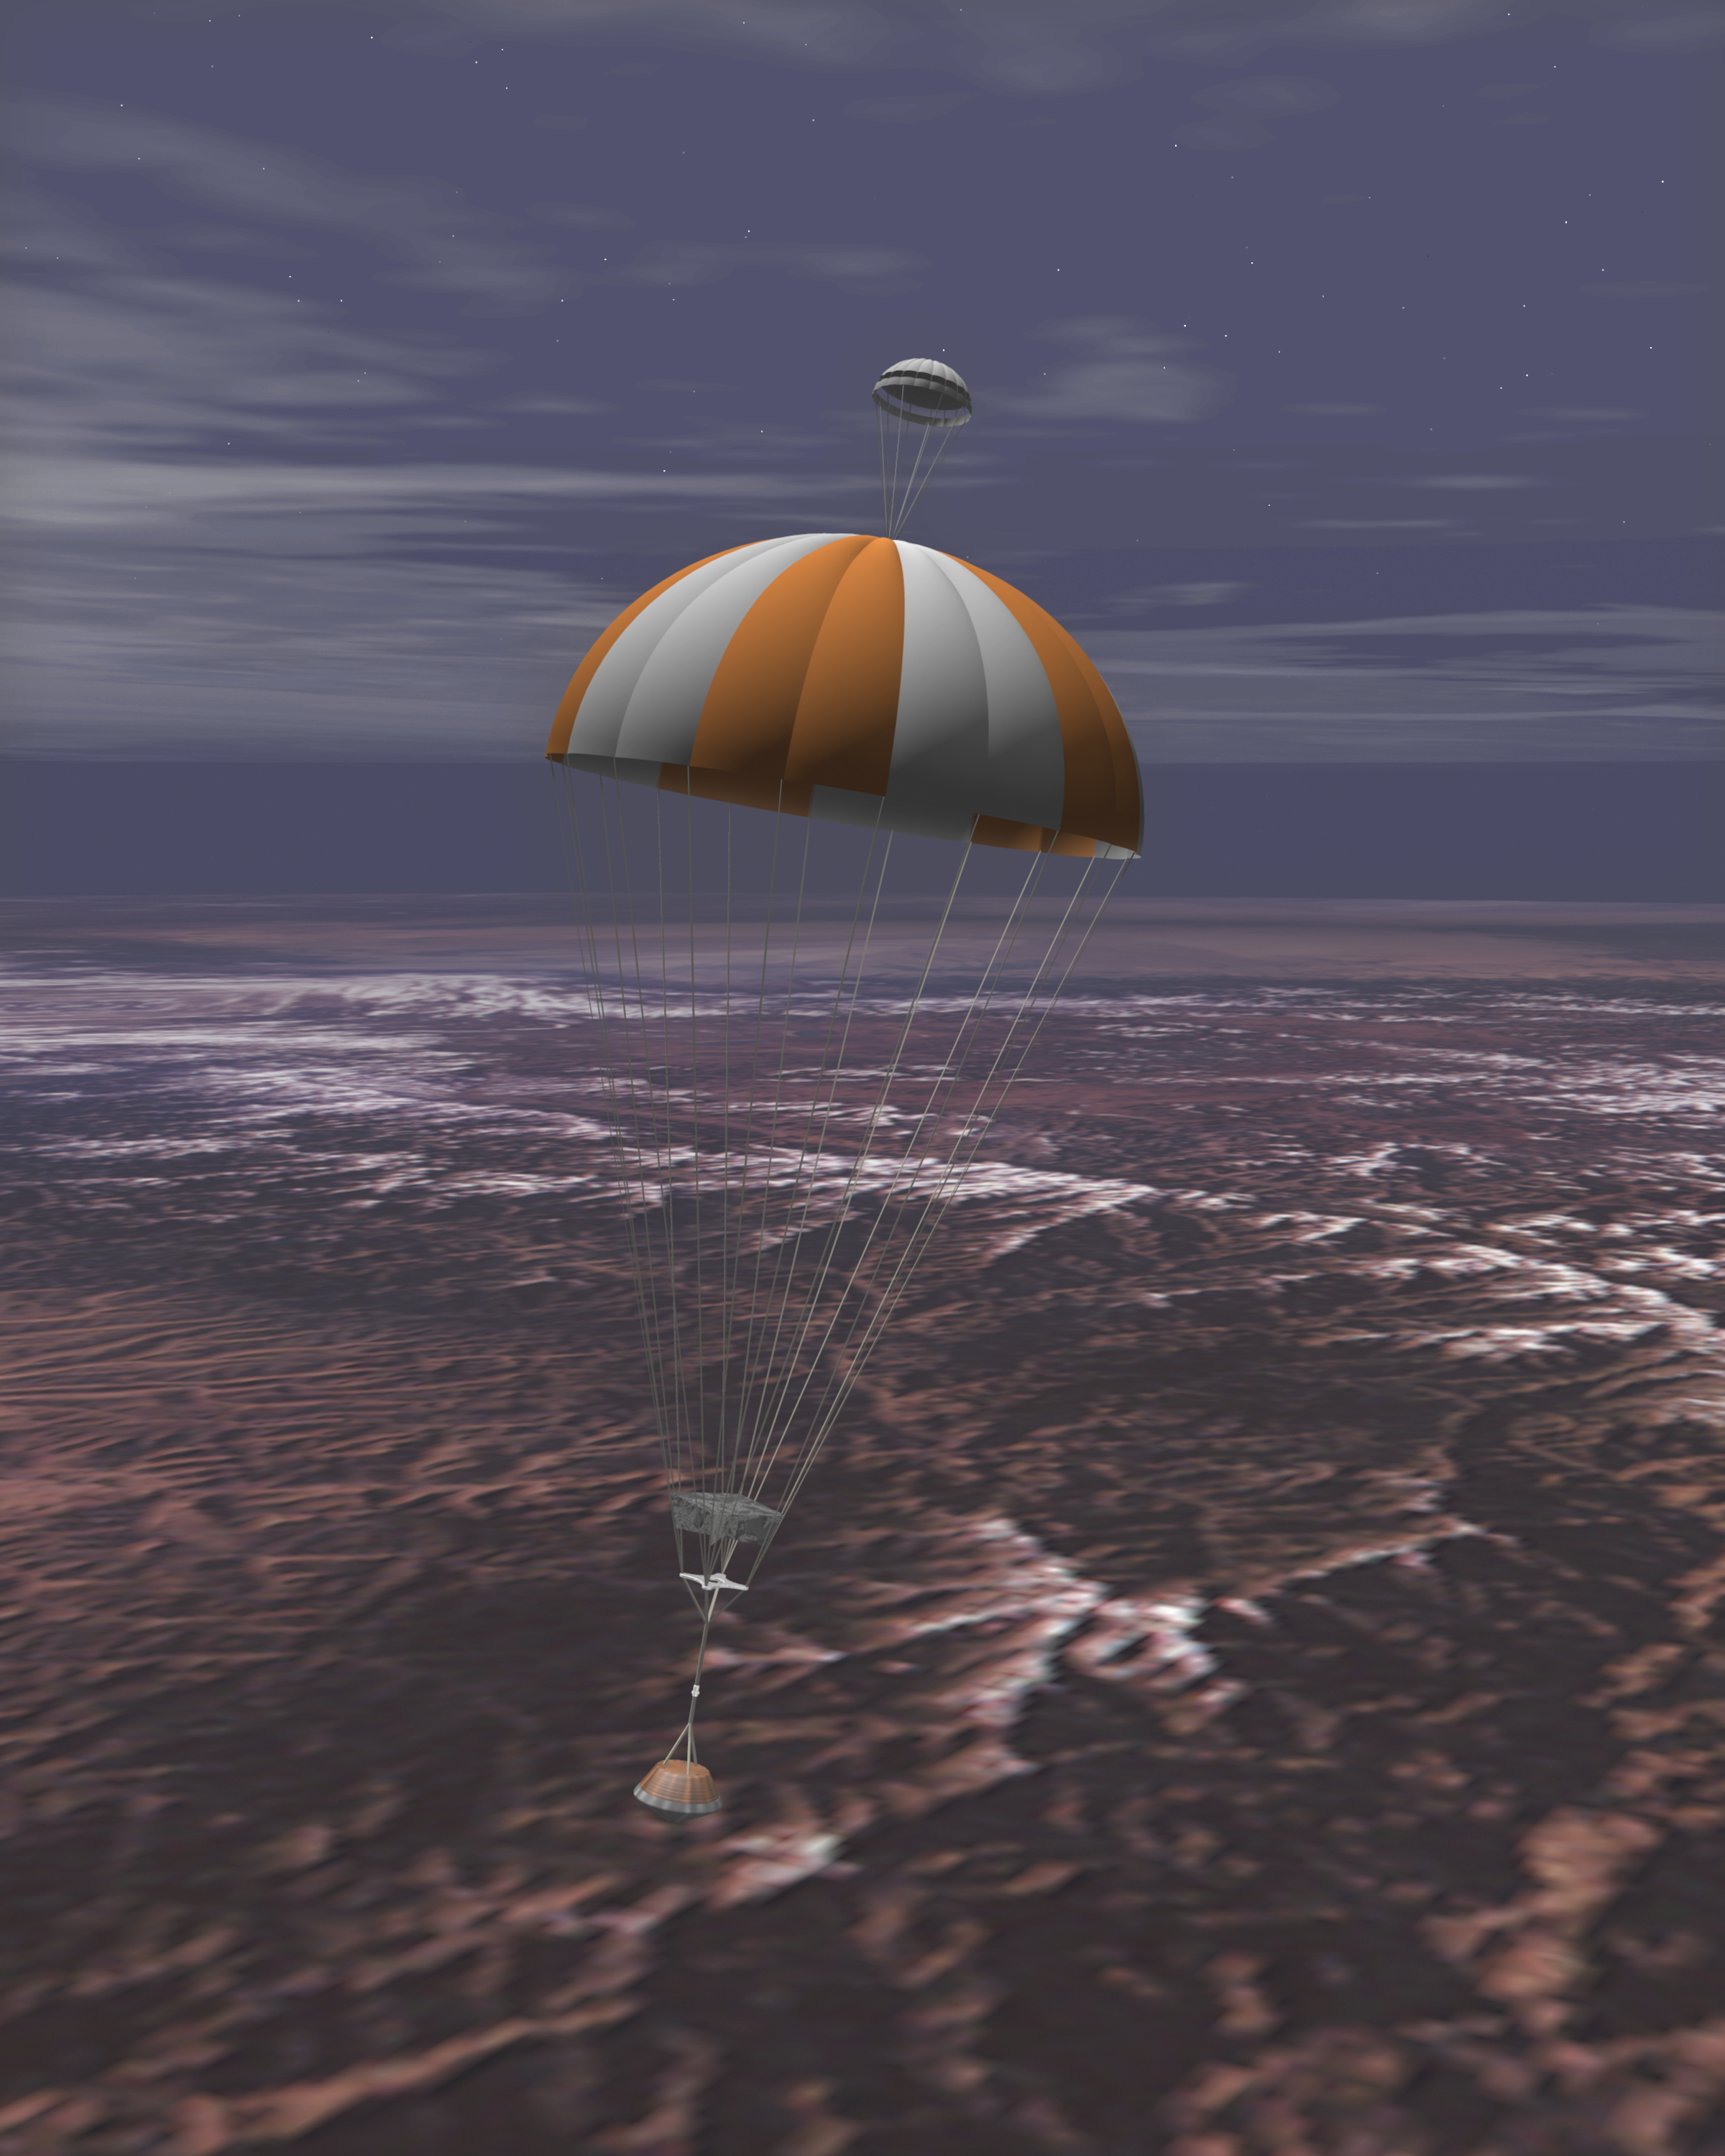

Sample Return Capsule Parachuting Down To Earth (Artist’s Concept)

Artist’s rendering of the Stardust capsule returning to Earth. The Stardust spacecraft will bring back samples of interstellar dust, including recently discovered dust streaming into our Solar System from the direction of Sagittarius.

Credit: NASA/JPL